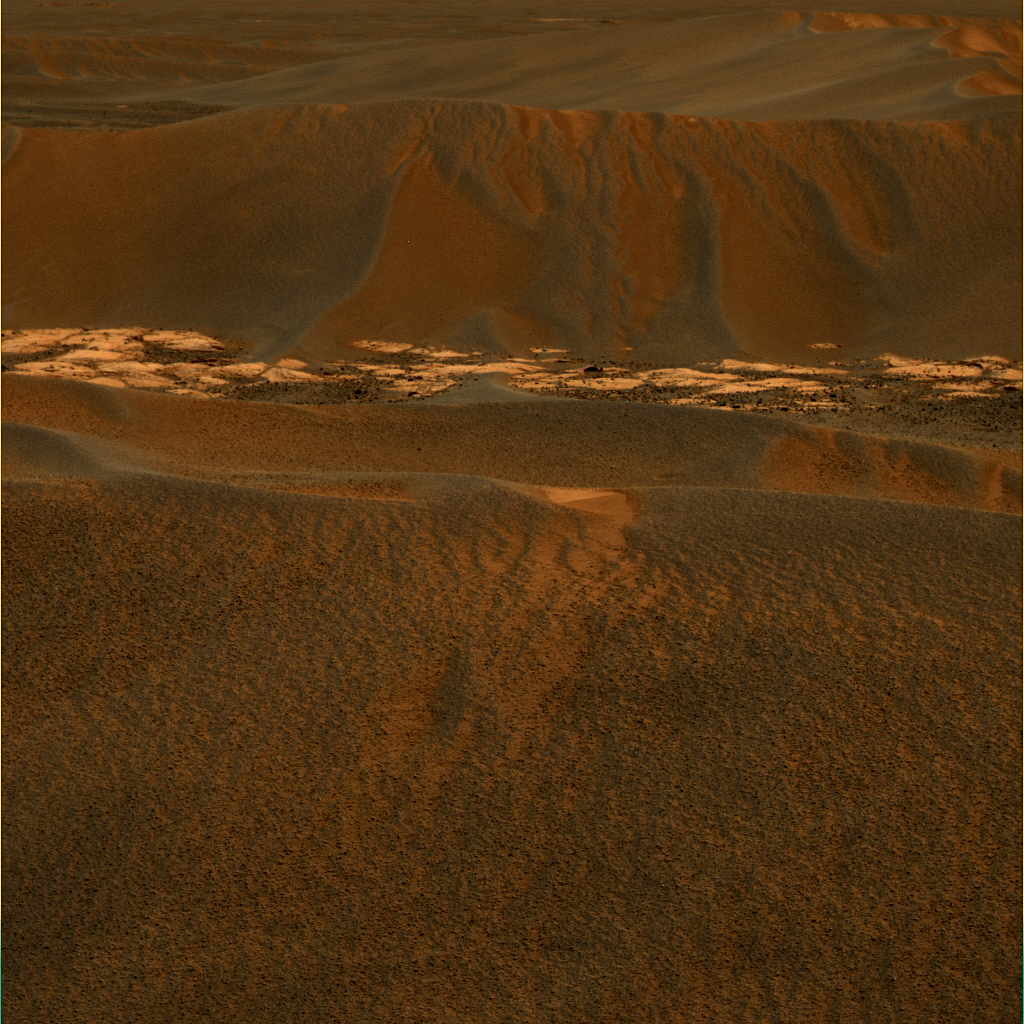

Windblown Ripple ‘Scylla’

Three-image Composite

Navigation Camera ImageFalse Color Image
These images were acquired by NASA’s Mars Exploration Rover Opportunity using its panoramic camera on sol 644 (Nov. 15, 2005; upper two images) and its navigation camera on sol 645 (Nov. 16, 2005; lower image). The view looks towards the east, covering a large wind-blown ripple called “Scylla” other nearby ripples and patches of brighter rock strewn with dark cobbles. Panoramic camera bands L4 (601-nanometer wavelength), L5 (535 nanometers), and L6 (482 nanometers) correspond to red, green, and blue bands in the false-color image shown in the upper left. The blue-tinted colors associated with the scours and ripple crests are probably due to the presence of basaltic sands mixed with hematite-rich spherules. Color patterns on the larger ripple flanks are caused by different amounts of reddish dust. The larger ripple flanks have an intricate mixture of erosional scours and secondary ripples extending downward from the main ripple crests, suggesting that these ripples have most recently encountered a period of wind erosion and transport of their outer layers. For comparison, the same panoramic camera image is shown here, but in this case rendered as an approximately true-color composite.

Credit: NASA/JPL-Caltech/Cornell